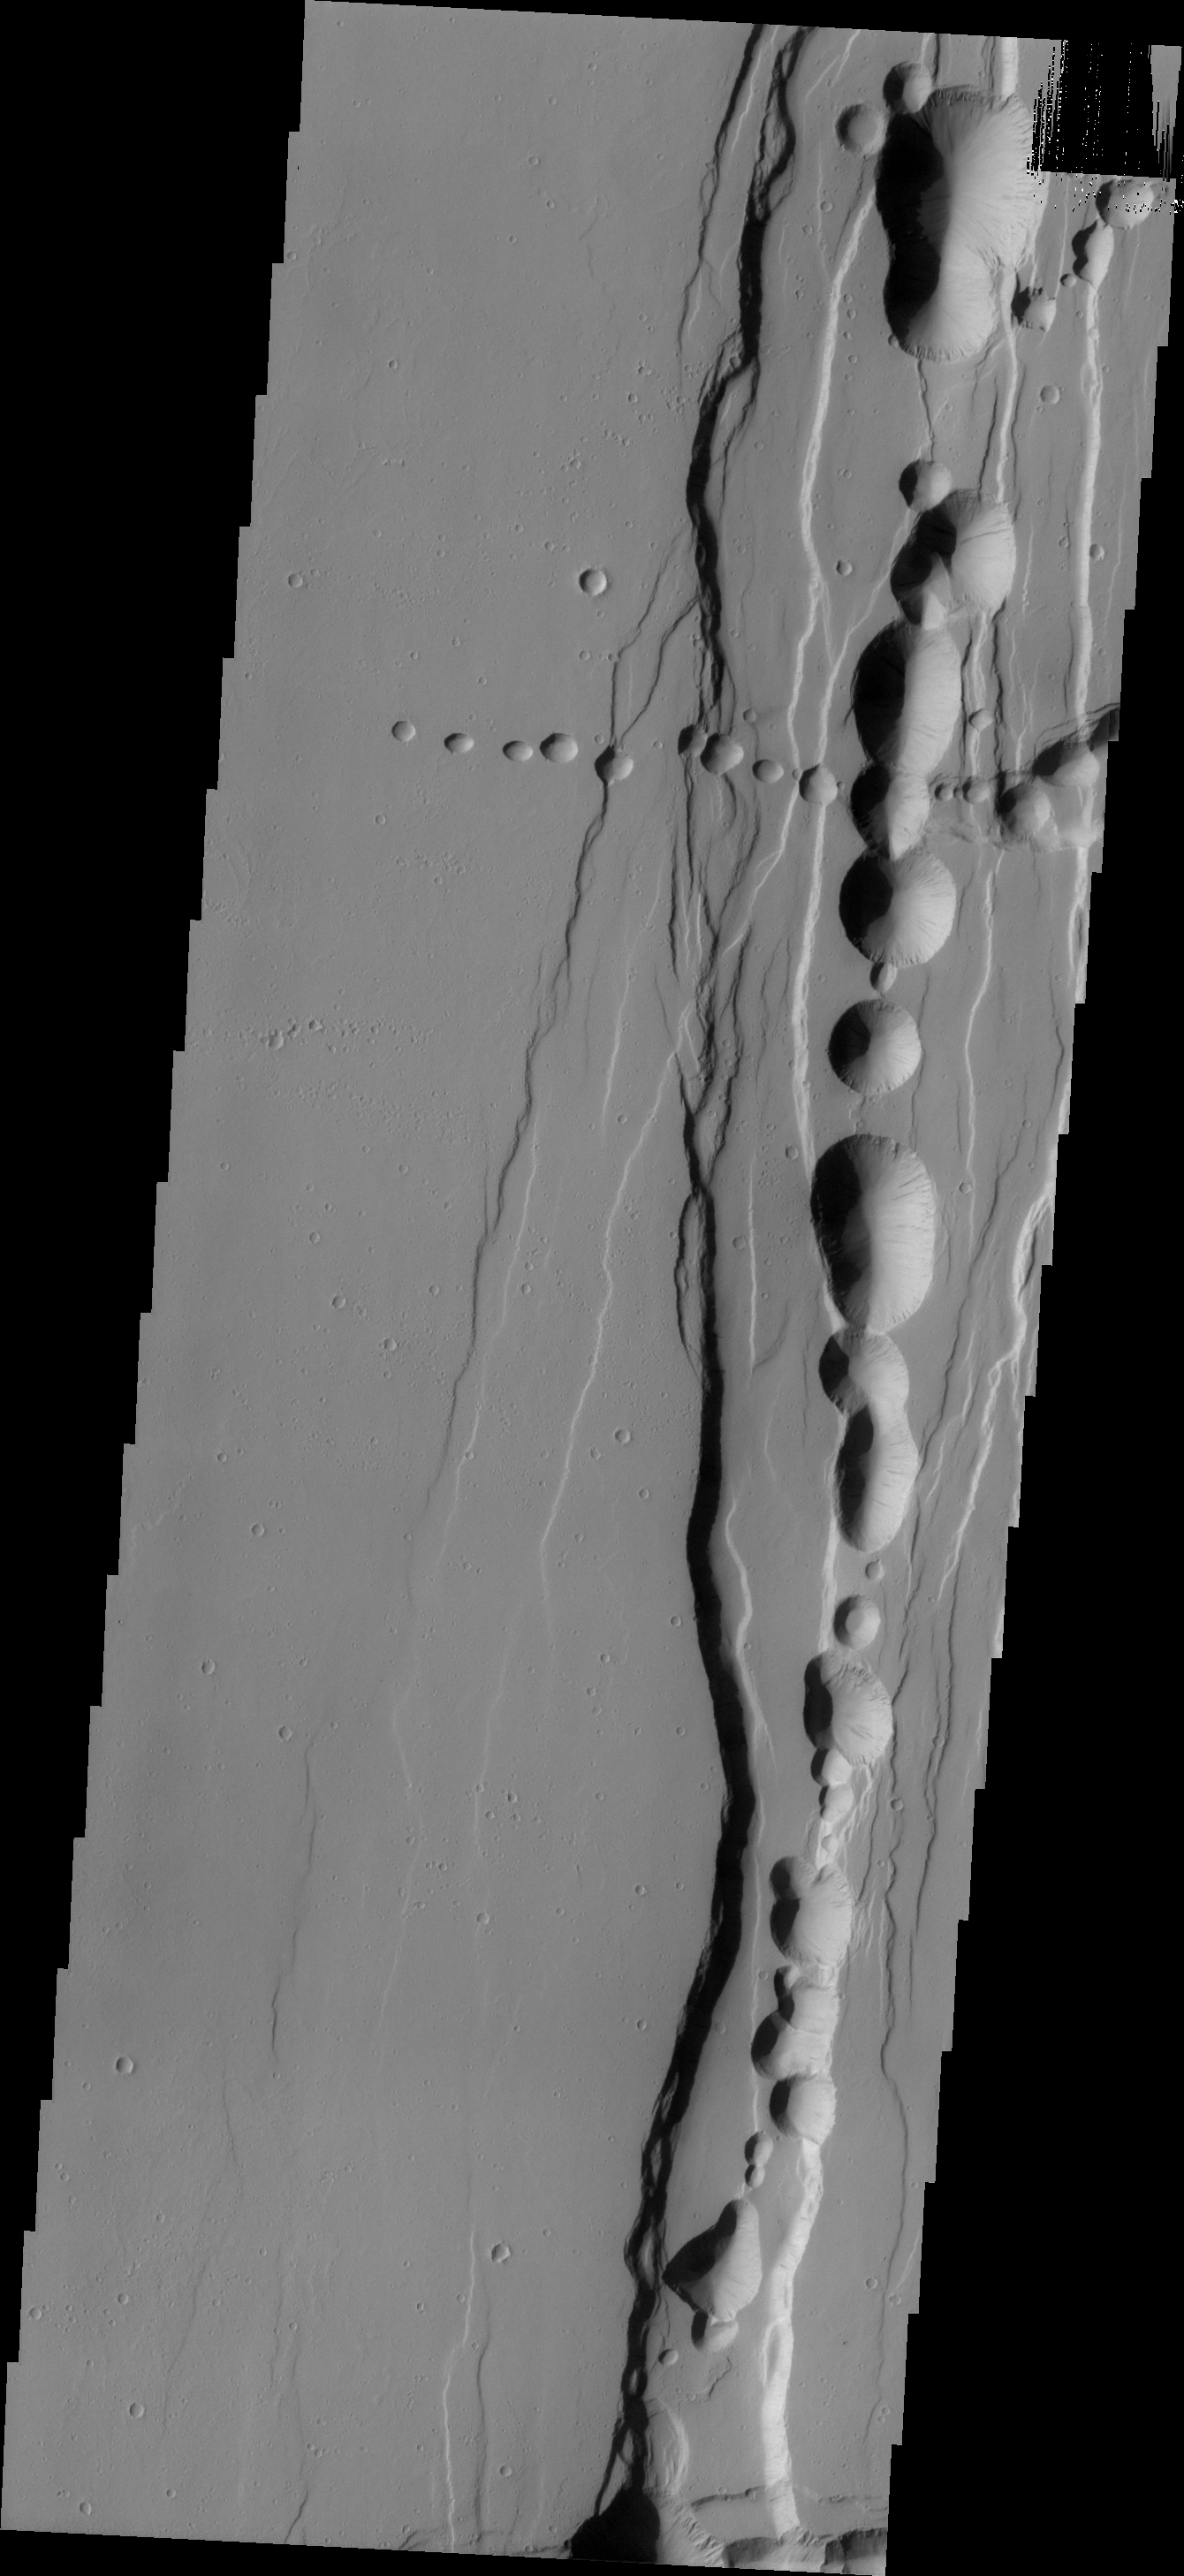

Tractus Catena

Tractus Catena is a series of collapse pits and fractures south of Alba Mons. The collapse pits, which run in two directions in this image, are typically indicative of volcanic lava tubes. The paired fractures are tectonic features.

Credit: NASA/JPL/ASU